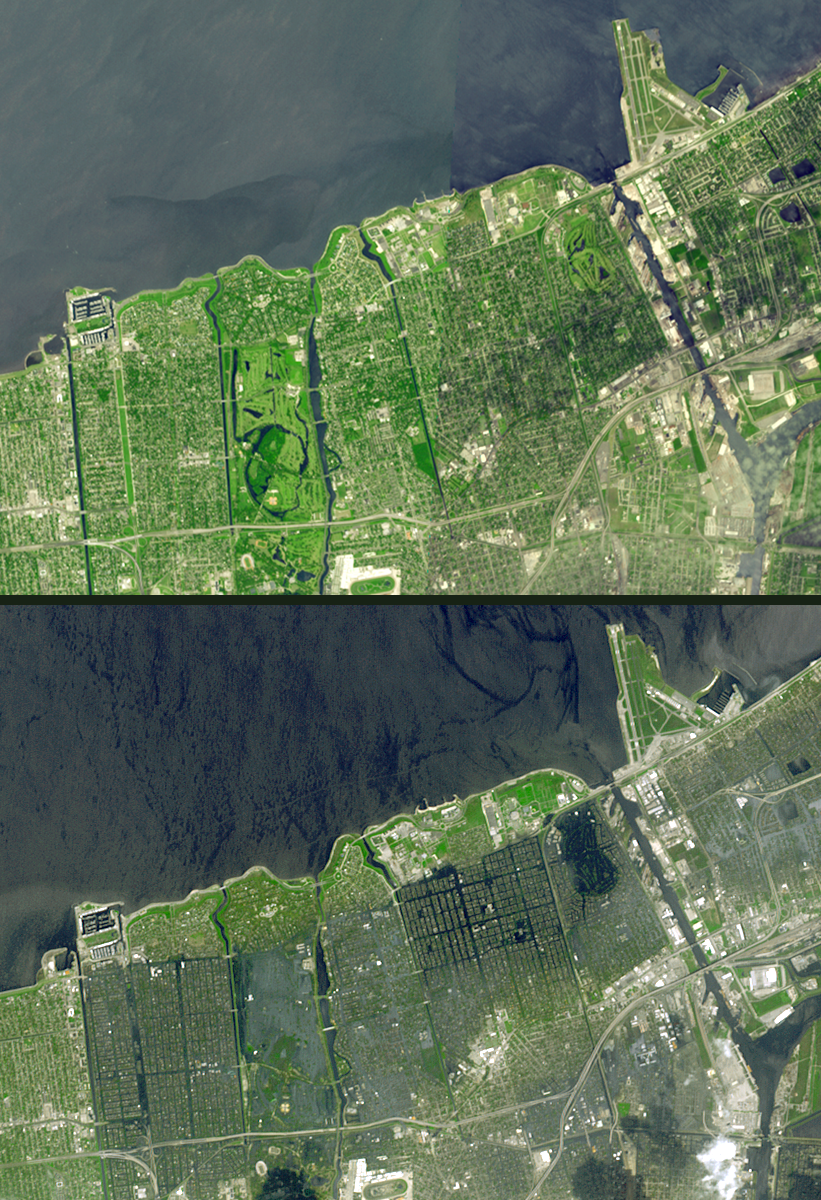

Hurricane Season 2005: Katrina

Seventeen days after Hurricane Katrina flooded New Orleans, much of the city is still under water. In this pair of images from the Advanced Spaceborne Thermal Emission and Reflection Radiometer on NASA’s Terra satellite, the affected areas can clearly be seen. The top image mosaic was acquired in April and September 2000, and the bottom image was acquired September 13, 2005. The flooded parts of the city appear dark blue, such as the golf course in the northeast corner, where there is standing water. Areas that have dried out appear light blue gray, such as the city park in the left middle. On the left side of the image, the failed 17th street canal marks a sharp boundary between flooded city to the east, and dry land to the west.

The U.S. science team is located at NASA’s Jet Propulsion Laboratory, Pasadena, Calif. The Terra mission is part of NASA’s Science Mission Directorate.

Size: 10.4 by 7.1 kilometers
Location: 30 degrees North latitude, 90.1 degrees West longitude
Orientation: North at top
Image Data: ASTER bands 1, 2, and 3
Original Data Resolution: 15 meters (49.2 feet)
Dates Acquired: September 13, 2005

Credit: NASA/GSFC/METI/ERSDAC/JAROS, and U.S./Japan ASTER Science Team